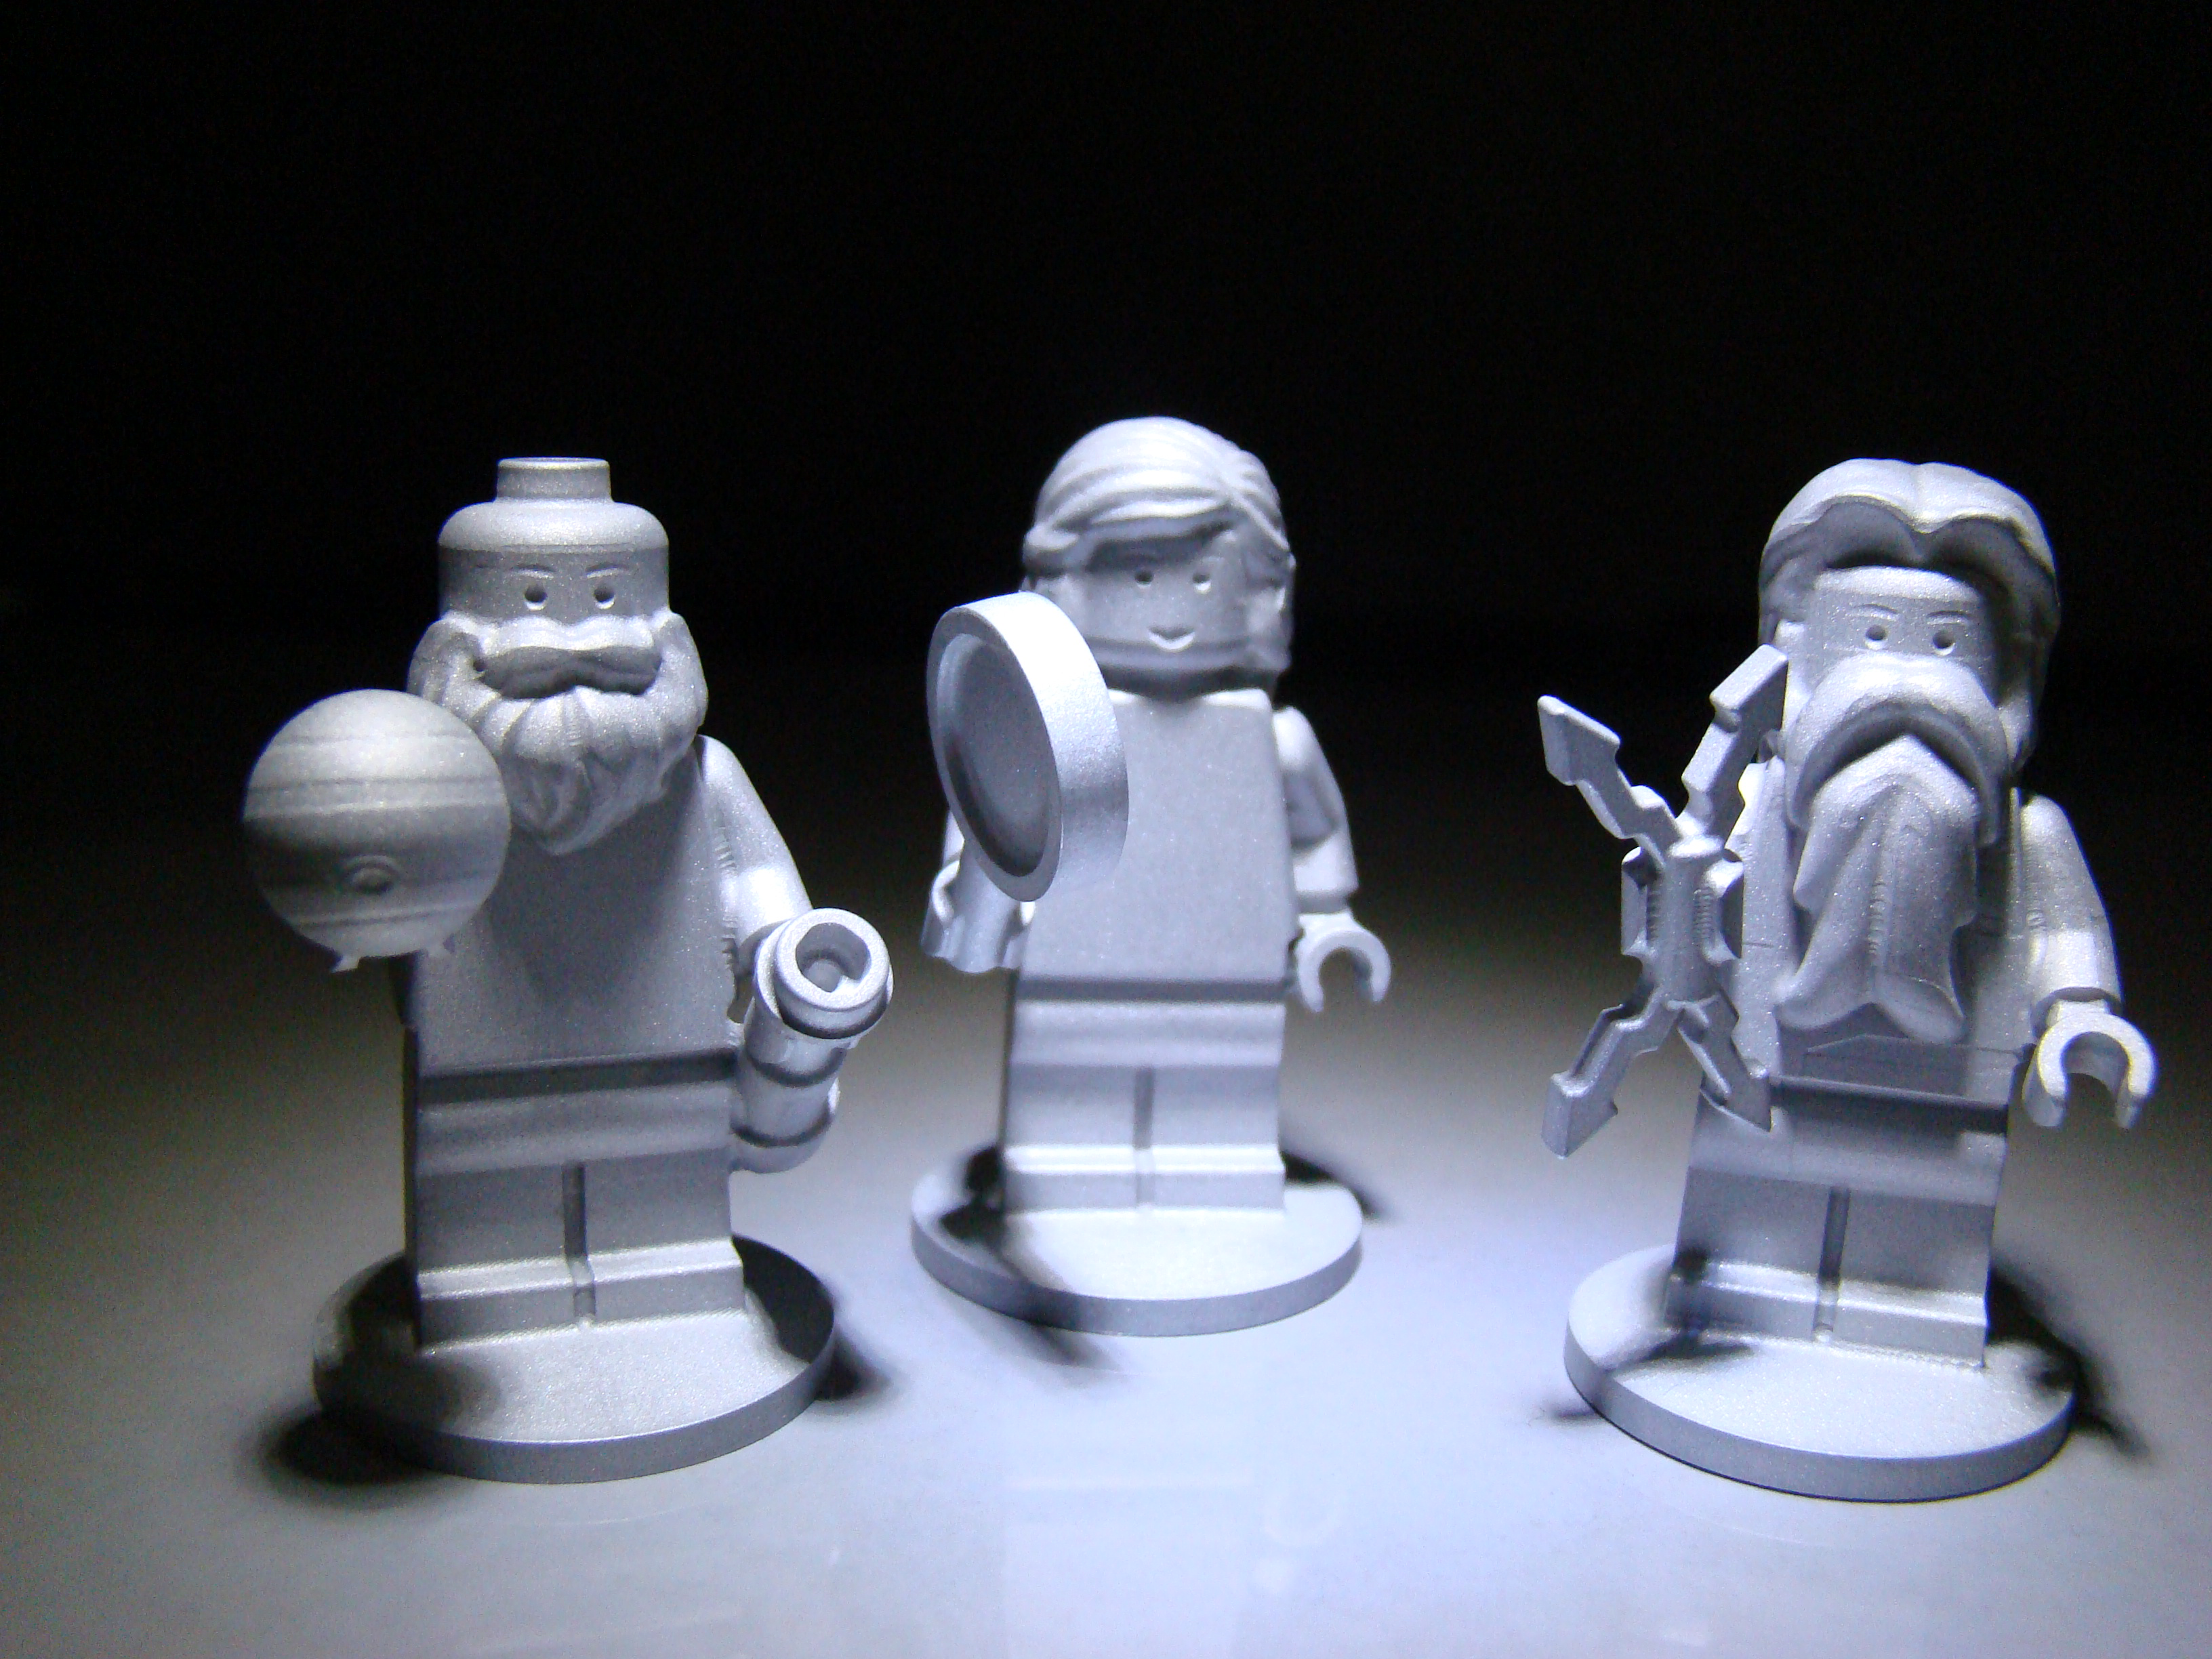

Riding Along with Juno

The three LEGO figurines flying aboard the Juno spacecraft are the Roman god Jupiter, his wife Juno and Galileo Galilei.

The inclusion of the three mini-statues, or figurines, is part of a joint outreach and educational program developed as part of the partnership between NASA and the LEGO Group to inspire children to explore science, technology, engineering and mathematics.

In Greek and Roman mythology, Jupiter drew a veil of clouds around himself to hide his mischief. From Mount Olympus, Juno was able to peer through the clouds and reveal Jupiter’s true nature. Juno holds a magnifying glass to signify her search for the truth, while her husband holds a lightning bolt. The third LEGO crew member is Galileo Galilei, who made several important discoveries about Jupiter, including the four largest satellites of Jupiter (named the Galilean moons in his honor). Of course, the miniature Galileo has his telescope with him on the journey.

NASA’s Jet Propulsion Laboratory, Pasadena, Calif., manages the Juno mission for the principal investigator, Scott Bolton, of Southwest Research Institute in San Antonio. The Juno mission is part of the New Frontiers Program managed at NASA’s Marshall Space Flight Center in Huntsville, Ala. Lockheed Martin Space Systems, Denver, built the spacecraft. Launch management for the mission is the responsibility of NASA’s Launch Services Program at the Kennedy Space Center in Florida. JPL is a division of the California Institute of Technology in Pasadena.

Credit: NASA/JPL-Caltech/LEGO